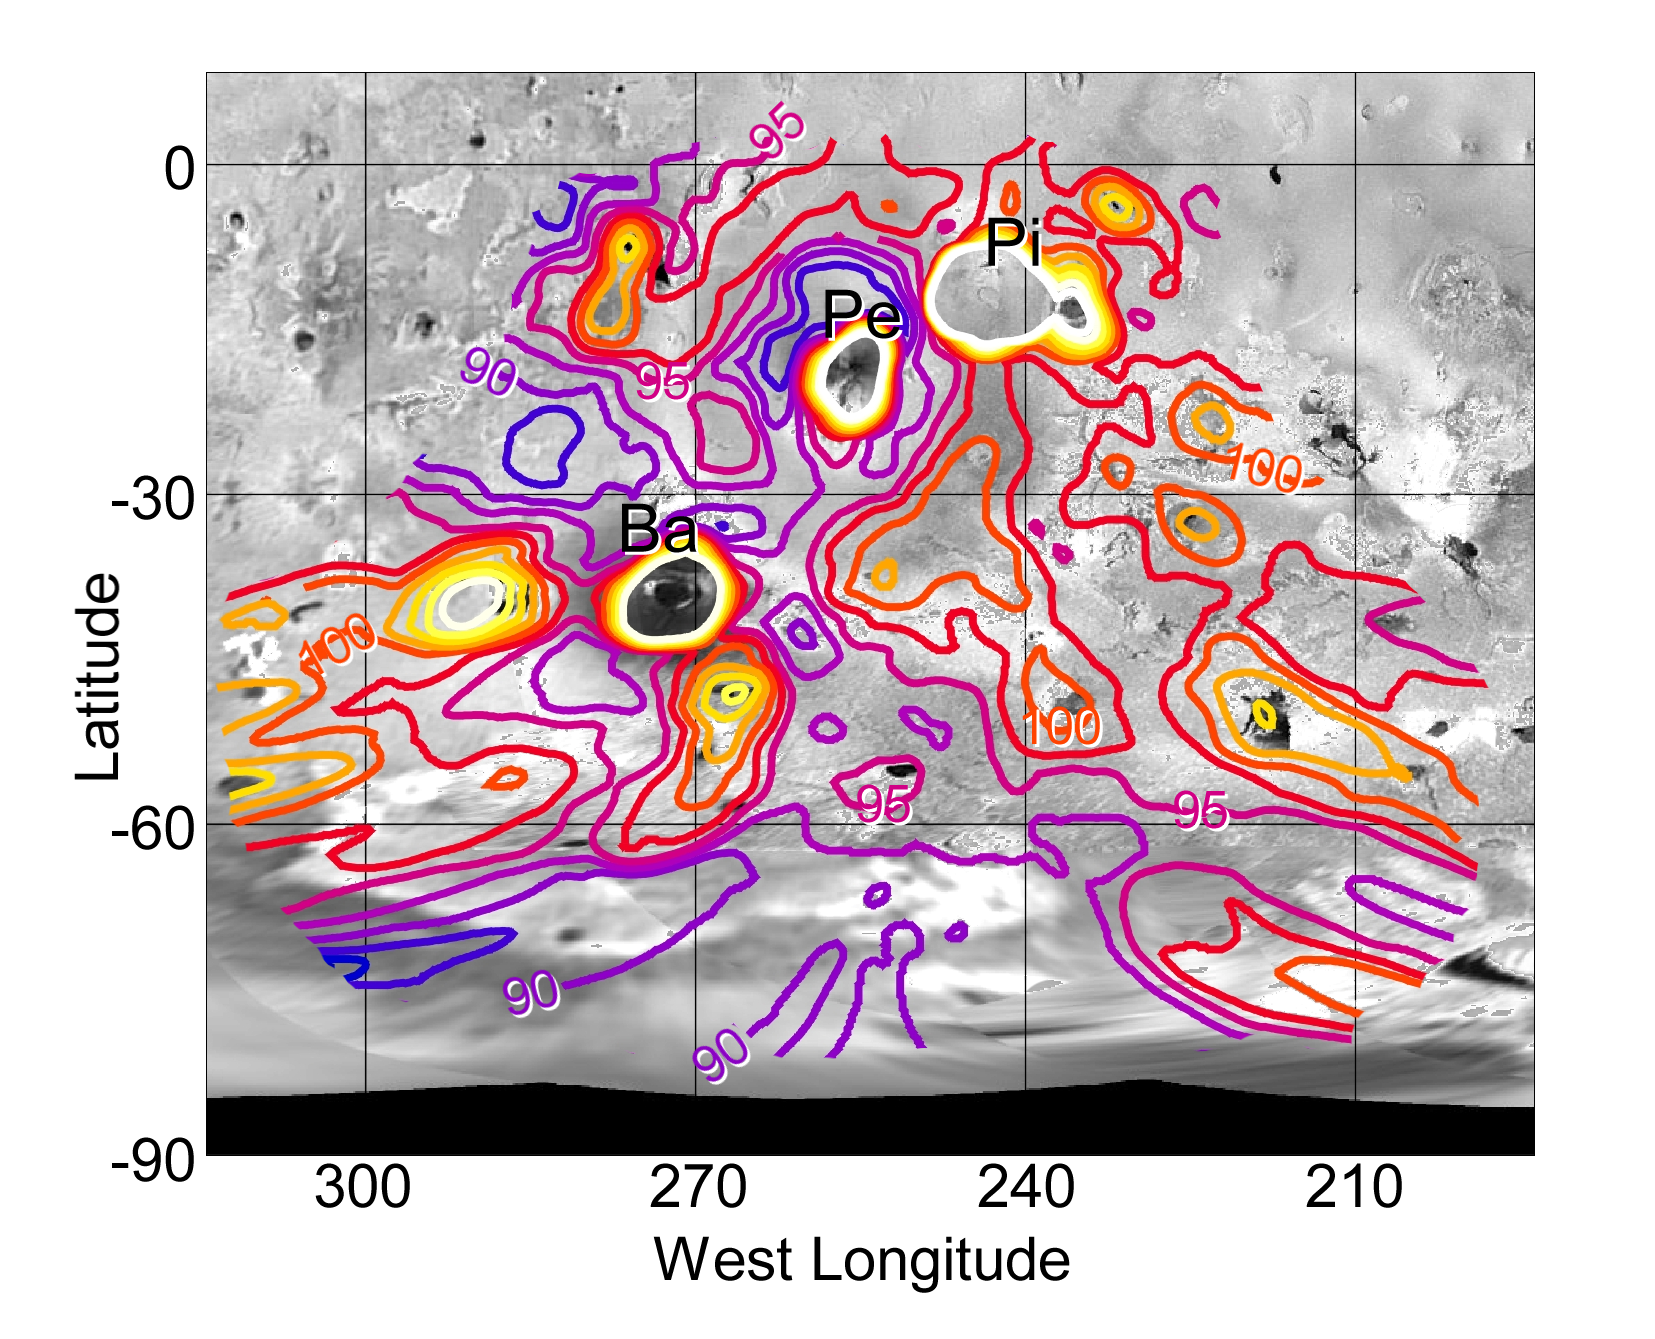

Nighttime Temperatures on Southern Io

Nighttime temperatures in the southern hemisphere of Jupiter’s moon Io, mapped here with data from NASA’s Galileo spacecraft, give hints about the textures of surface materials, as well as the locations of volcanic hot spots.

The photopolarimeter/radiometer instrument on Galileo collected the information during an Aug. 6, 2001 flyby of Io, yielding the most detailed temperature map yet for this region. Features are visible as small as 150 kilometers (93 miles) across. The temperature map is superimposed here on images from Galileo’s camera, covering volcanoes Pele (Pe), Pillan (Pi), Babbar (Ba) and others. It extends southward almost to Io’s south pole. The contour interval is 2.5 degrees Kelvin (4.5 degrees Fahrenheit), but contours above 110 Kelvin (minus 262 Fahrenheit) have been omitted to reveal the volcanic hot spots that produce these relatively high temperatures.

Some of the most interesting features on this map occur in the regions between the hot spots. The hot spot of the Pele volcano is surrounded by concentric temperature patterns that echo Pele’s concentric rings of volcanic plume debris, which can be seen in full-color visible-light images. Close to the volcano, temperatures drop below 87 Kelvin (minus 303 Fahrenheit, among the coldest on Io), corresponding to a yellowish inner portion of material ejected from the volcano. A ring of higher temperatures, up to 105 Kelvin (minus 271 Fahrenheit), surrounds this cold area and coincides with an orange ring of volcanic debris seen in full-color visible-light images.

These concentric temperature patterns probably reflect variations in the texture of the deposits from Pele’s volcanic plume, because textures affect the surfaces’ ability to retain heat through the night. The yellow material may be exceptionally fluffy, so it cools quickly at night, while the orange material is more compact and better at retaining heat. Also of interest is the strange fact, first noted on Galileo’s February 2000 Io flyby, that nighttime temperatures do not drop off significantly between the equator and the poles. Because the nighttime temperatures away from the volcanoes are probably largely determined by sunlight absorbed during the previous day, and the poles receive less sunlight than the equator, lower nighttime temperatures are expected at high latitudes, just as on Earth. Temperatures between the volcanoes are typically in the range of 90 to 100 Kelvin (minus 298 to minus 280 Fahrenheit) regardless of latitude.

The Jet Propulsion Laboratory, a division of the California Institute of Technology in Pasadena, manages the Galileo mission for NASA’s Office of Space Science, Washington, D.C.

Credit: NASA/JPL/Lowell Observatory